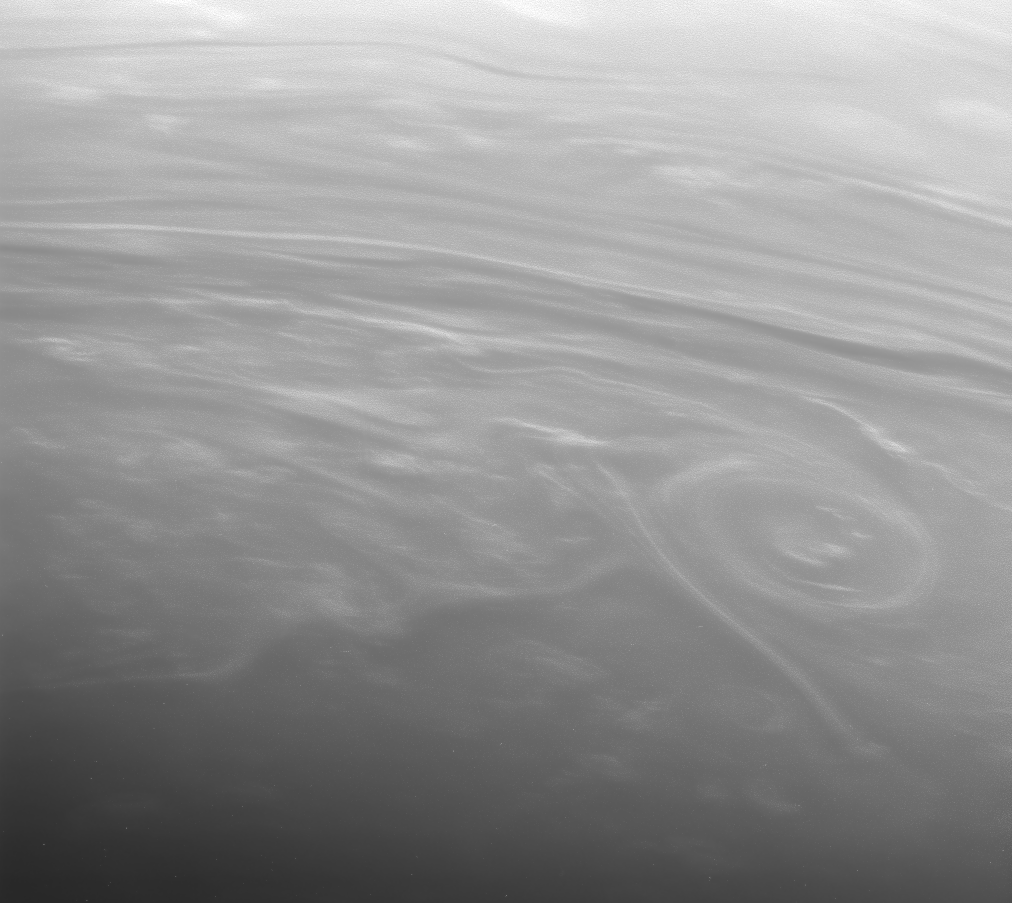

Cloud Sketches

Weather whirls on an alien world. Bright clouds swim in giant banks and shoals in Saturn’s dreamlike atmosphere.

With the Sun low on the horizon, the three-dimensional shape of the clouds becomes more apparent here. Streaks of cloud rise above their surroundings, casting shadows toward the bottom of the image.

Some motion blur is apparent in this view.

The image was taken with the Cassini spacecraft narrow-angle camera using a spectral filter sensitive to wavelengths of infrared light centered at 938 nanometers on Oct. 30, 2006. Cassini was then at a distance of approximately 1.2 million kilometers (800,000 miles) from Saturn and at a Sun-Saturn-spacecraft, or phase, angle of 143 degrees. Image scale is 7 kilometers (4 miles) per pixel.

Credit: NASA/JPL/Space Science Institute